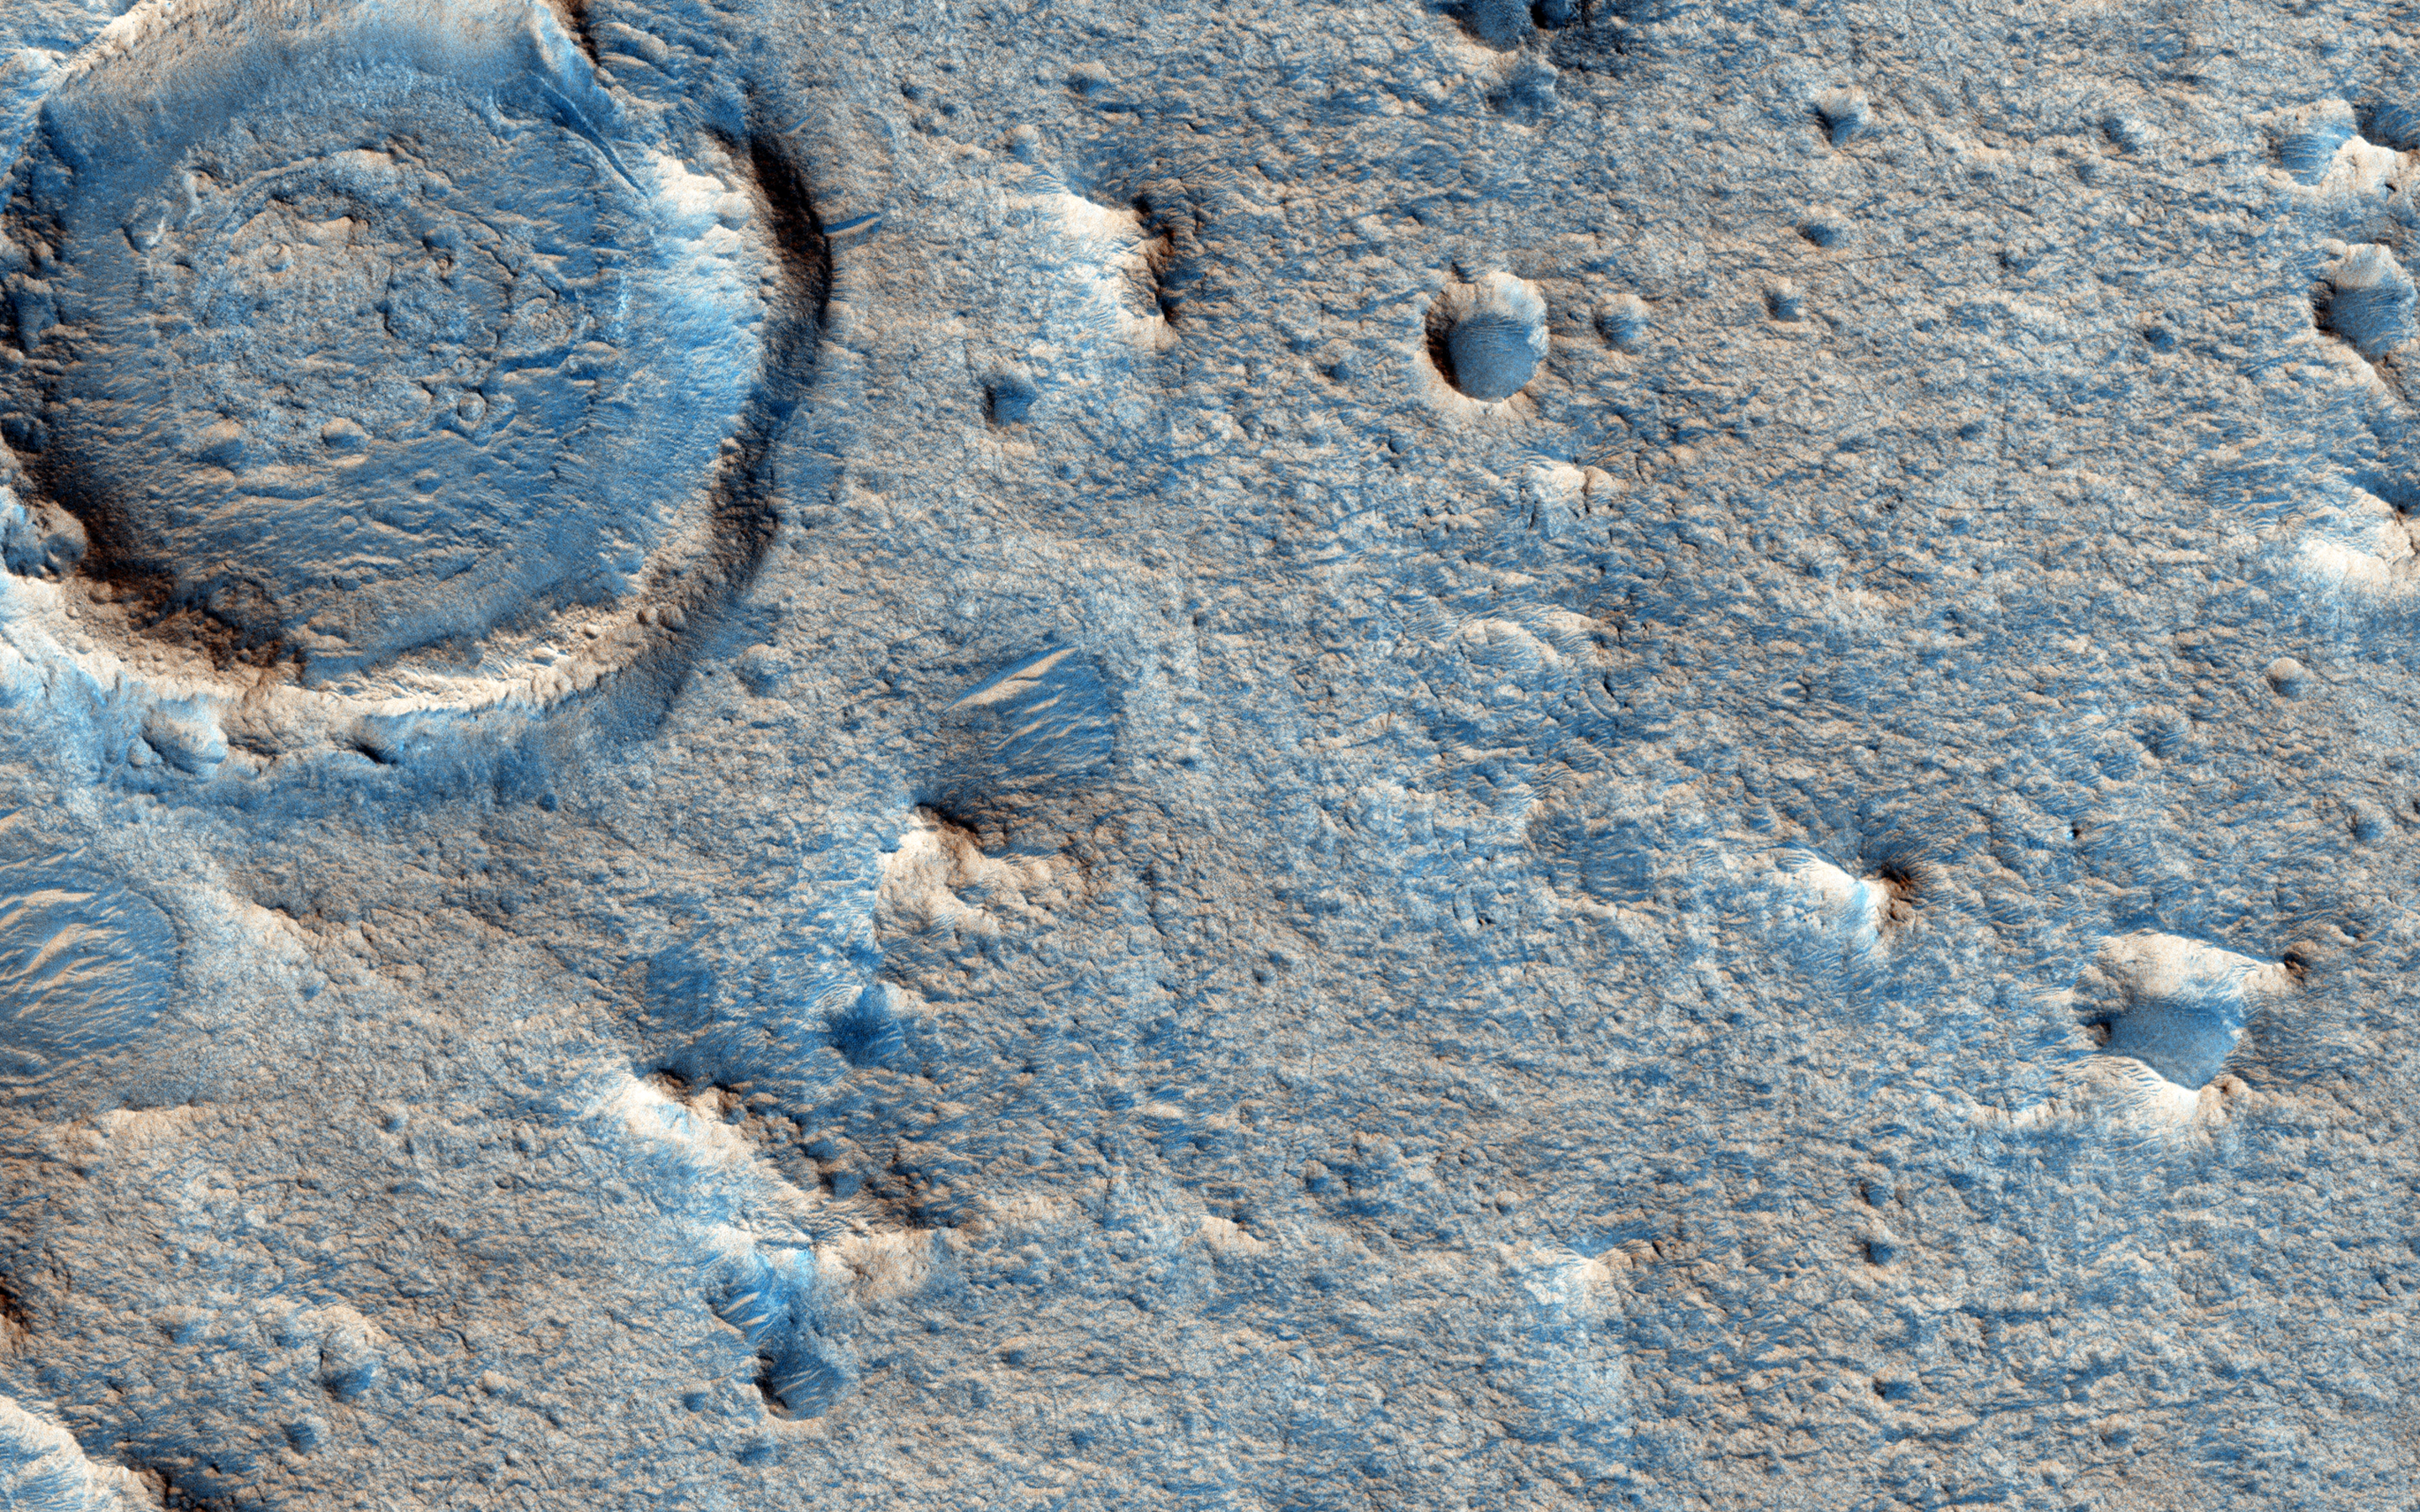

Clay-Rich Terrain in Oxia Planum: A Proposed ExoMars Landing Site

Oxia Planum is an ancient (Noachian epoch) terrain situated to the east of Chryse Planitia at about 18 degrees north. The OMEGA infrared spectrometer on board Mars Express, and CRISM onboard the Mars Reconnaissance Orbiter, have identified iron-magnesium rich clays like smectite over hundreds of square kilometers.

This image uses HiRISE to show what the surface looks like and whether it is feasible to land a rover on it. In this instance the image was taken with the ExoMars rover in mind (Oxia Planum is one of the leading candidate sites for that mission) but the Mars 2020 mission is another possibility. The image shows that the landscape is flat in this area.

The origin of the clays-perhaps due to alteration of volcanic sediments-is of keen interest to researchers looking for a terrain where traces of life have been preserved and could be studied by a rover. Another issue that rover planners have to be aware of is the presence of dunes which could block the traverses of rovers, but this part of Oxia Planum appears benign in that respect as well.

Note: “Oxia Planum” is an informal name and not an official one.

The University of Arizona, Tucson, operates HiRISE, which was built by Ball Aerospace & Technologies Corp., Boulder, Colorado. NASA’s Jet Propulsion Laboratory, a division of the California Institute of Technology in Pasadena, manages the Mars Reconnaissance Orbiter Project and Mars Science Laboratory Project for NASA’s Science Mission Directorate, Washington.

Credit: NASA/JPL-Caltech/Univ. of Arizona